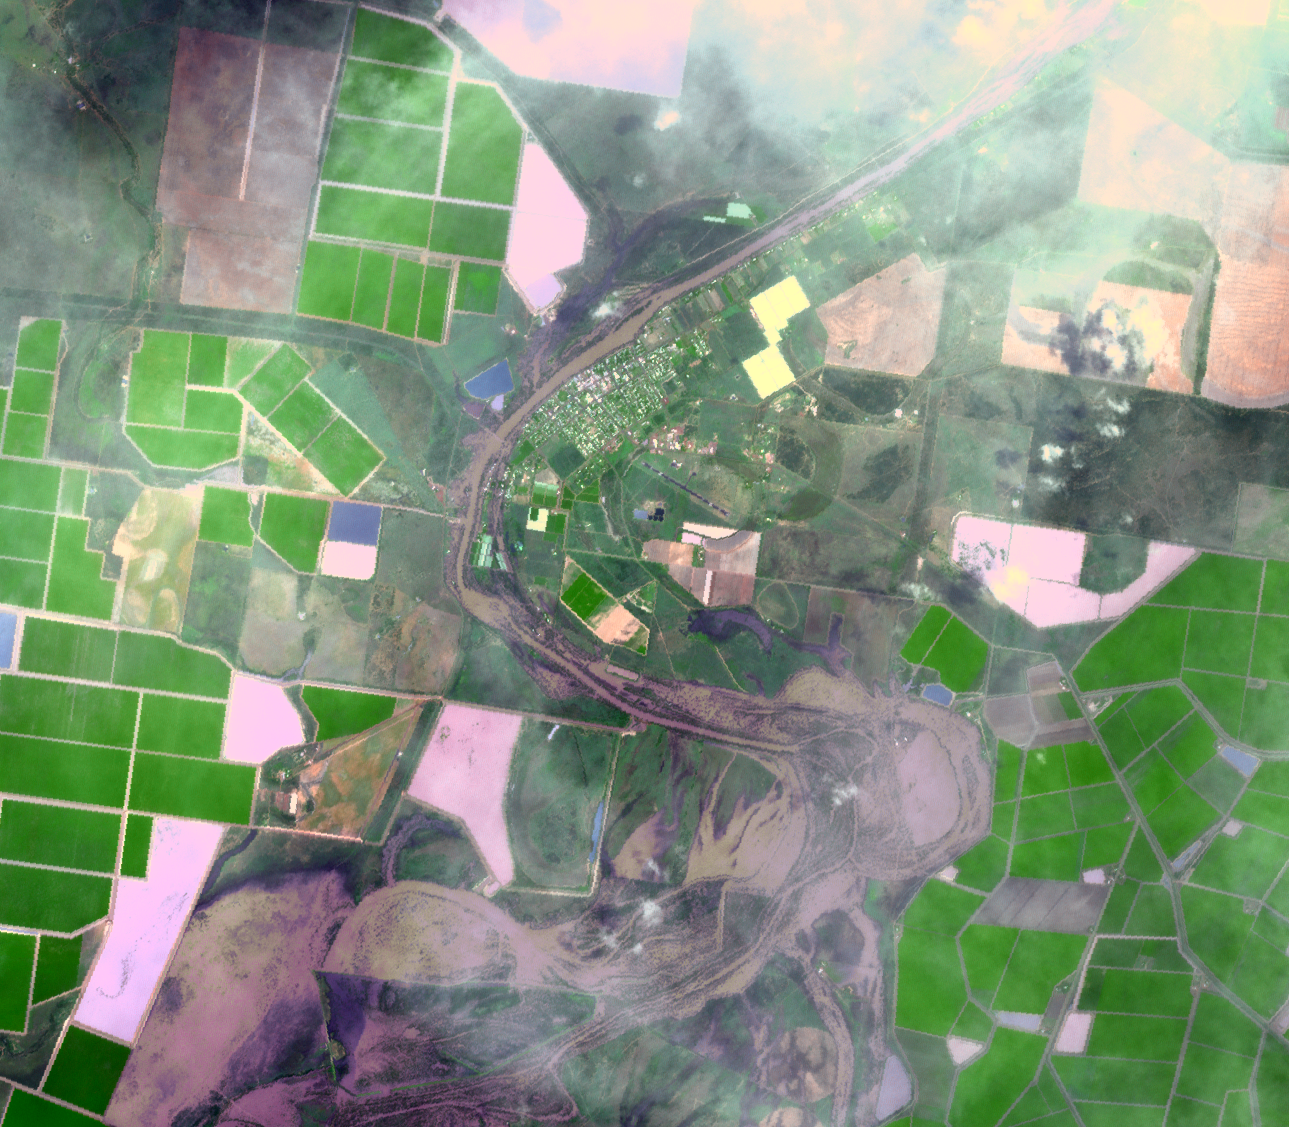

ASTER Images Continuing Flooding in Australia

On Jan. 14, 2011, the Advanced Spaceborne Thermal Emission and Reflection Radiometer (ASTER) instrument on NASA’s Terra spacecraft captured this image of the inundated city of St. George, Queensland, Australia. Torrential rains in northeastern Australia caused the Balonne River to overflow its banks, and flood much of the city and surrounding agricultural lands. The peak of the flood was five days earlier, and residents were waiting for flood waters to recede. Vegetation is depicted in various shades of green, and buildings and streets are white. The image is located at 28 degrees south latitude, 148.6 degrees east longitude. The image covers an area of 16.9 by 19.3 kilometers (10.5 by 12 miles).

With its 14 spectral bands from the visible to the thermal infrared wavelength region and its high spatial resolution of 15 to 90 meters (about 50 to 300 feet), ASTER images Earth to map and monitor the changing surface of our planet. ASTER is one of five Earth-observing instruments launched Dec. 18, 1999, on Terra. The instrument was built by Japan’s Ministry of Economy, Trade and Industry. A joint U.S./Japan science team is responsible for validation and calibration of the instrument and data products.

The broad spectral coverage and high spectral resolution of ASTER provides scientists in numerous disciplines with critical information for surface mapping and monitoring of dynamic conditions and temporal change. Example applications are: monitoring glacial advances and retreats; monitoring potentially active volcanoes; identifying crop stress; determining cloud morphology and physical properties; wetlands evaluation; thermal pollution monitoring; coral reef degradation; surface temperature mapping of soils and geology; and measuring surface heat balance.

The U.S. science team is located at NASA’s Jet Propulsion Laboratory, Pasadena, Calif. The Terra mission is part of NASA’s Science Mission Directorate, Washington, D.C.

Credit: NASA/GSFC/METI/ERSDAC/JAROS, and U.S./Japan ASTER Science Team